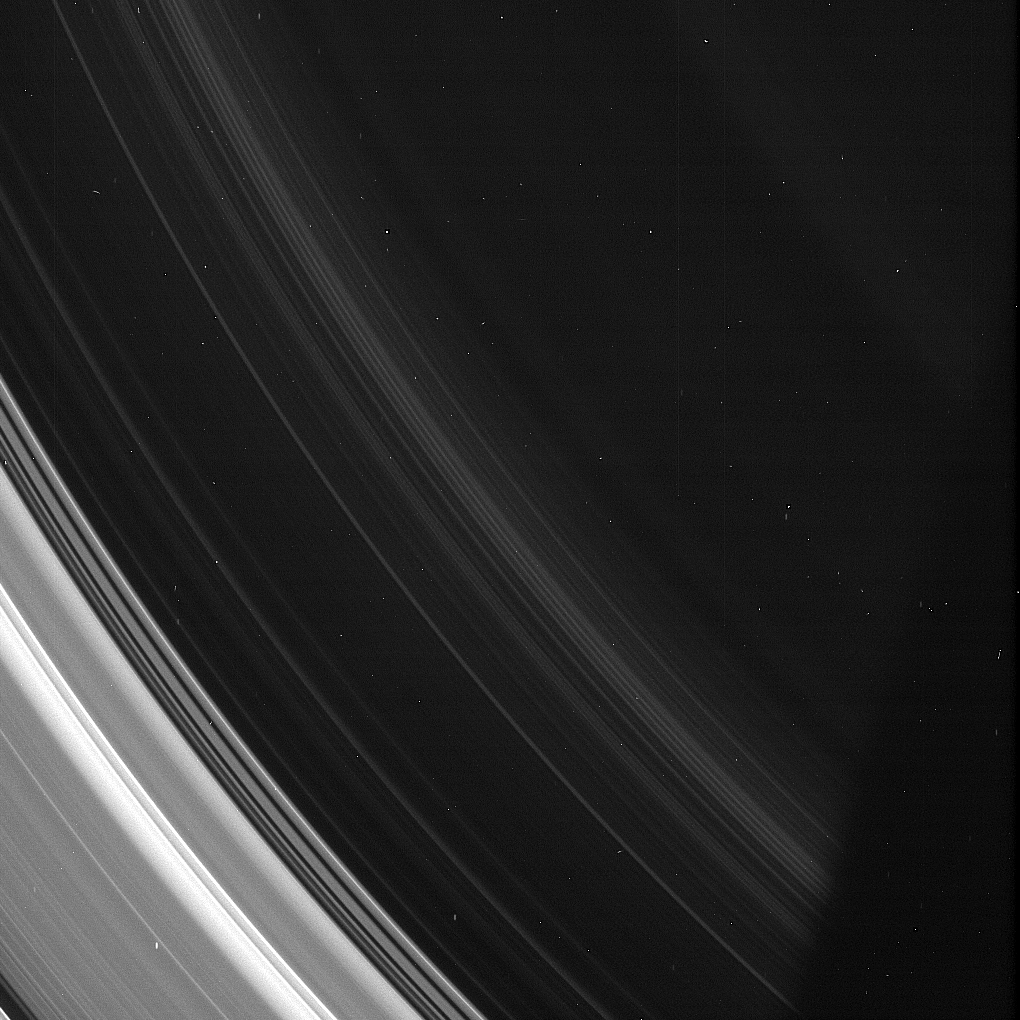

Spirals in the D Ring

Although the D ring of Saturn is so thin that it’s barely noticeable compared to the rest of the ring system, it still displays structures seen in other Saturnian rings. Here the spiral structures in the D ring are on display.

The D ring spirals, discovered in Cassini images, are believed to be due to a warp in the ring created in the early 1980s. The precise mechanism remains the subject of scientific debate. Over the course of the Cassini mission, scientists have been able to observe the spiral winding ever more tightly as it evolves. For more about the spiral, see PIA12820 and PIA08325.

(The bright specks and faint vertical streaks are merely image artifacts. The processes typically employed to remove these artifacts would also have degraded the exquisite details of the D ring which are visible here.)

This view looks toward the sunlit side of the rings from about 22 degrees above the ringplane. The image was taken in visible light with the Cassini spacecraft narrow-angle camera on July 6, 2013.

The view was acquired at a distance of approximately 350,000 miles (563,000 kilometers) from Saturn and at a Sun-Saturn-spacecraft, or phase, angle of 131 degrees. Image scale is 2.1 miles (3.4 kilometers) per pixel.

The Cassini mission is a cooperative project of NASA, ESA (the European Space Agency) and the Italian Space Agency. The Jet Propulsion Laboratory, a division of the California Institute of Technology in Pasadena, manages the mission for NASA’s Science Mission Directorate, Washington. The Cassini orbiter and its two onboard cameras were designed, developed and assembled at JPL. The imaging operations center is based at the Space Science Institute in Boulder, Colorado.

Credit: NASA/JPL-Caltech/Space Science Institute